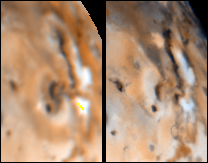

Changes on Io around Maui and Amirani between Voyager 1 and Galileo’s Second Orbit

Detail of changes on Jupiter’s moon Io in the region around Maui and Amirani as seen by the Voyager 1 spacecraft in April 1979 (left frame) and NASA’s Galileo spacecraft in September 1996 (right frame). North is to the top of both frames. The dark, north – south running linear feature, Amirani, is approximately 350 km long. Maui is the large circular feature immediately west of the southern end of Amirani. Note the brightening of the west side of Maui and the bright patch on the west side of Amirani.

The Jet Propulsion Laboratory, Pasadena, CA manages the Galileo mission for NASA’s Office of Space Science, Washington, DC. JPL is an operating division of California Institute of Technology (Caltech).

Credit: NASA/JPL/University of Arizona